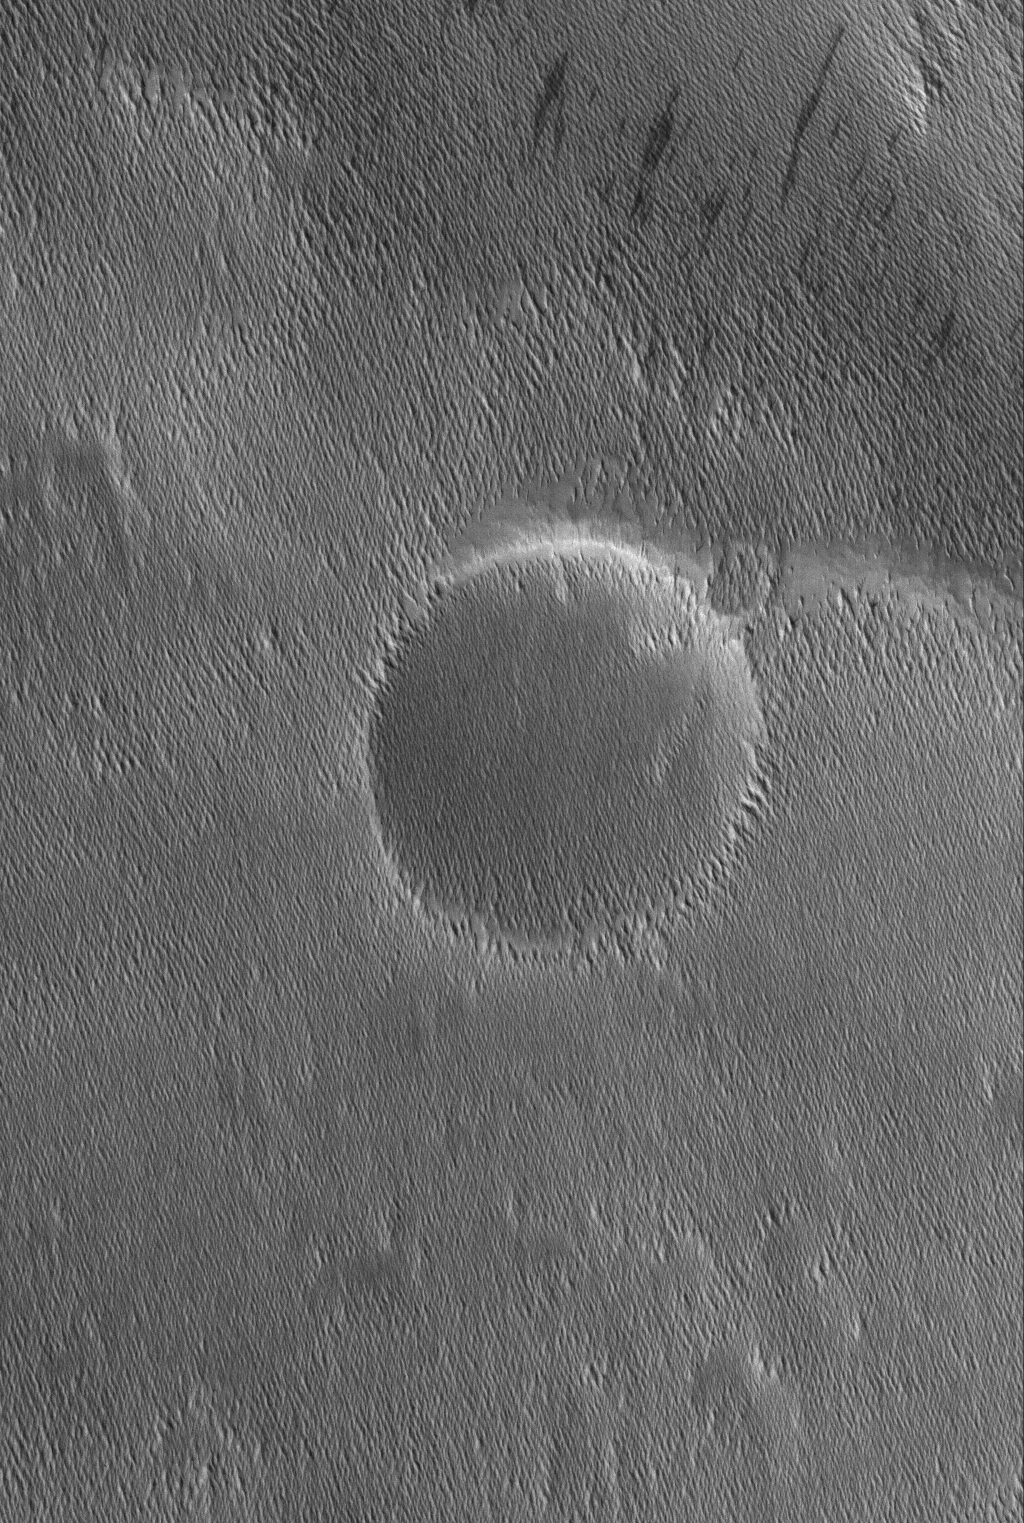

Memnonia Texture

23 April 2006
This Mars Global Surveyor (MGS) Mars Orbiter Camera (MOC) image shows small ridges in the Memnonia region of Mars. The ridges or yardangs, as they are called, are formed by wind erosion of a material which is apparently more susceptible to modification by wind than other, probably stronger, materials in the scene. The large circular feature is the site of a nearly-filled, nearly-buried meteor impact crater.

Location near: 3.4°S, 153.0°W
Image width: ~3 km (~1.9 mi)
Illumination from: lower left
Season: Southern Summer

Credit: NASA/JPL/Malin Space Science Systems